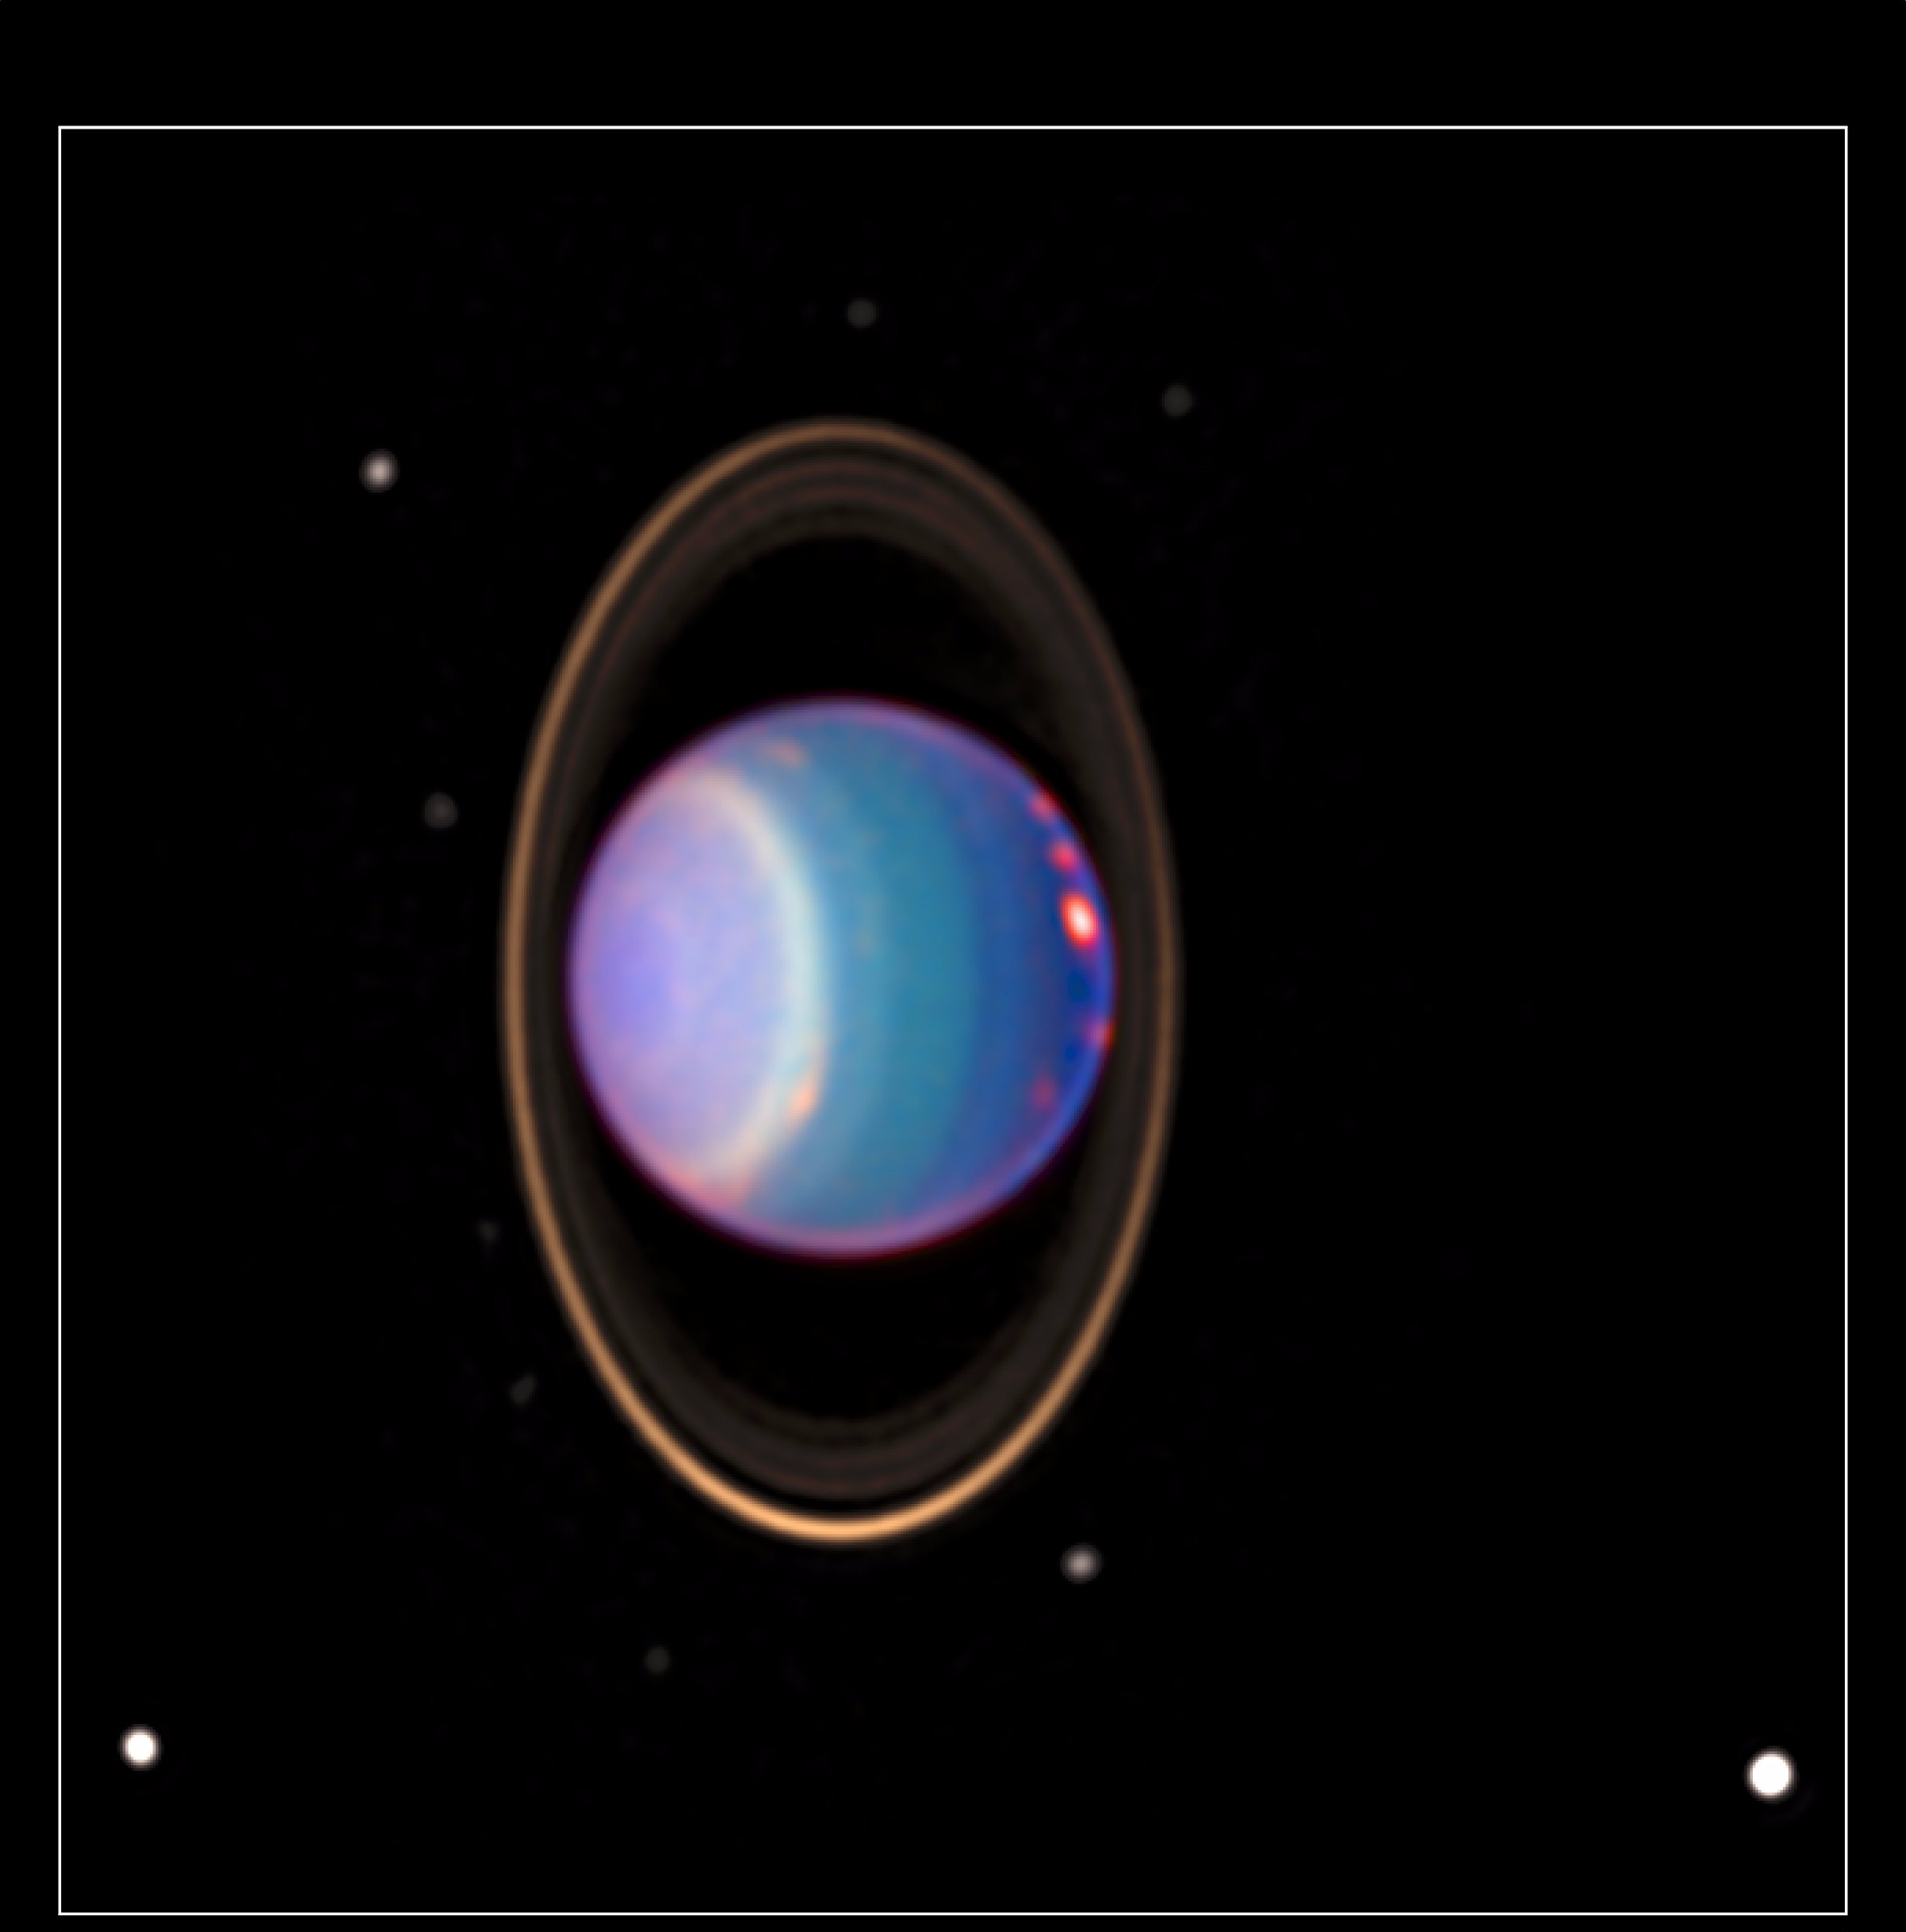

Hubble Finds Many Bright Clouds on Uranus

A recent Hubble Space Telescope view reveals Uranus surrounded by its four major rings and by 10 of its 17 known satellites. This false-color image was generated by Erich Karkoschka using data taken on August 8, 1998, with Hubble’s Near Infrared Camera and Multi-Object Spectrometer. Hubble recently found about 20 clouds—nearly as many clouds on Uranus as the previous total in the history of modern observations.

The Wide Field/Planetary Camera 2 was developed by the Jet Propulsion Laboratory and managed by the Goddard Space Flight Center for NASA’s Office of Space Science.

Credit: NASA/JPL/STScI